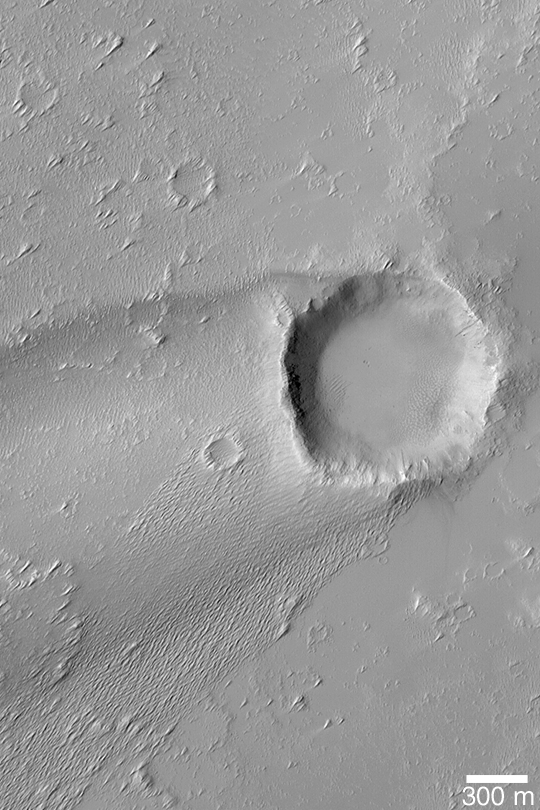

Crater with Wind Streak

MGS MOC Release No. MOC2-401, 24 June 2003

This Mars Global Surveyor (MGS) Mars Orbiter Camera (MOC) image shows a streak formed by wind in the lee of a meteor impact crater. The winds responsible for the streak and the numerous smaller “tails” behind small obstacles all indicate that regional winds blow from the right/upper right (northeast) toward the left/lower left (southwest). The crater is located near 13.7°S, 131.5°W. Sunlight illuminates the scene from the left/upper left.

Credit: NASA/JPL/Malin Space Science Systems